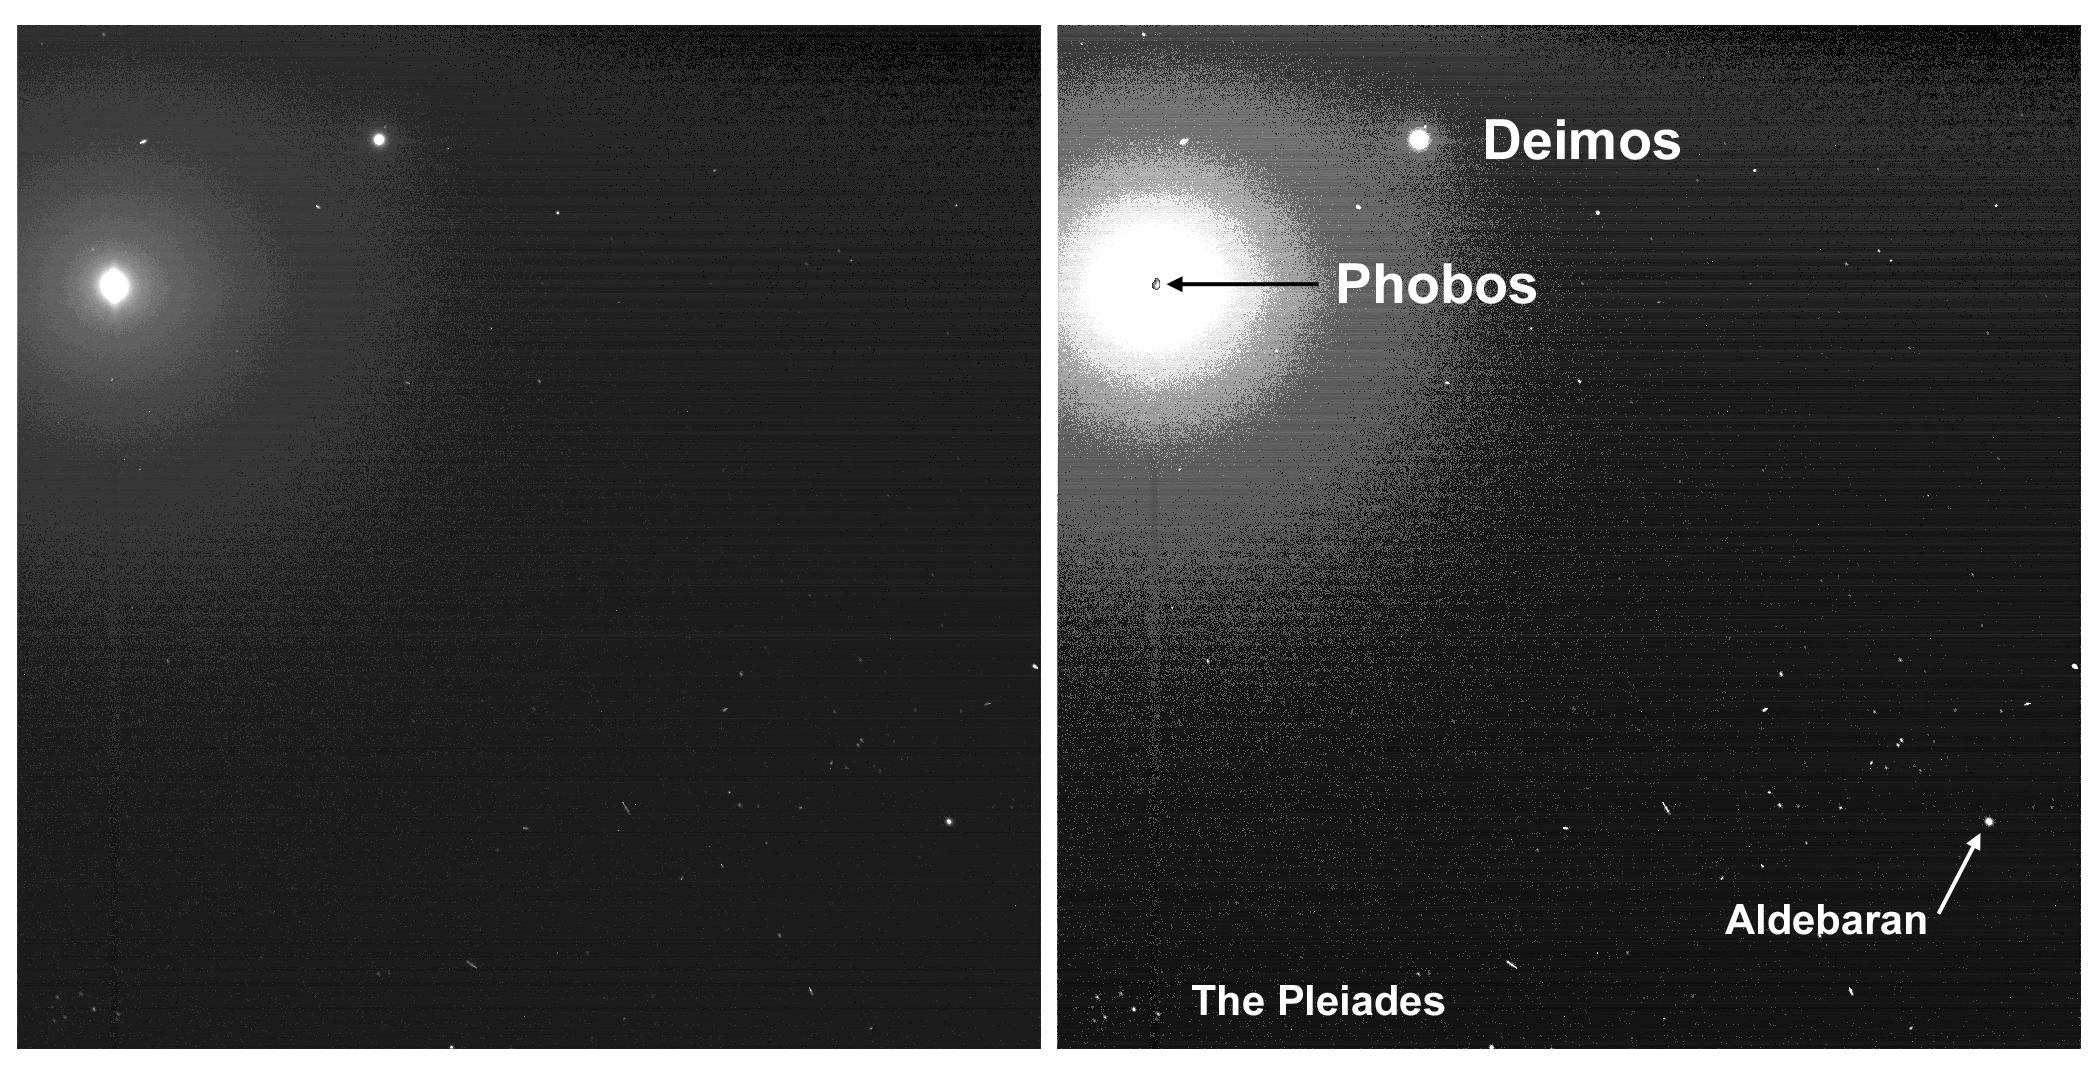

Two Moons and the Pleiades from Mars

Taking advantage of extra solar energy collected during the day, NASA’s Mars Exploration Rover Spirit recently settled in for an evening of stargazing, photographing the two moons of Mars as they crossed the night sky. In this view, the Pleiades, a star cluster also known as the “Seven Sisters,” is visible in the lower left corner. The bright star Aldebaran and some of the stars in the constellation Taurus are visible on the right. Spirit acquired this image the evening of martian day, or sol, 590 (Aug. 30, 2005). The image on the right provides an enhanced-contrast view with annotation. Within the enhanced halo of light is an insert of an unsaturated view of Phobos taken a few images later in the same sequence.

On Mars, Phobos would be easily visible to the naked eye at night, but would be only about one-third as large as the full Moon appears from Earth. Astronauts staring at Phobos from the surface of Mars would notice its oblong, potato-like shape and that it moves quickly against the background stars. Phobos takes only 7 hours, 39 minutes to complete one orbit of Mars. That is so fast, relative to the 24-hour-and-39-minute sol on Mars (the length of time it takes for Mars to complete one rotation), that Phobos rises in the west and sets in the east. Earth’s moon, by comparison, rises in the east and sets in the west. The smaller martian moon, Deimos, takes 30 hours, 12 minutes to complete one orbit of Mars. That orbital period is longer than a martian sol, and so Deimos rises, like most solar system moons, in the east and sets in the west.

Scientists will use images of the two moons to better map their orbital positions, learn more about their composition, and monitor the presence of nighttime clouds or haze. Spirit took the five images that make up this composite with the panoramic camera, using the camera’s broadband filter, which was designed specifically for acquiring images under low-light conditions.

Credit: NASA/JPL/Cornell/Texas A&M